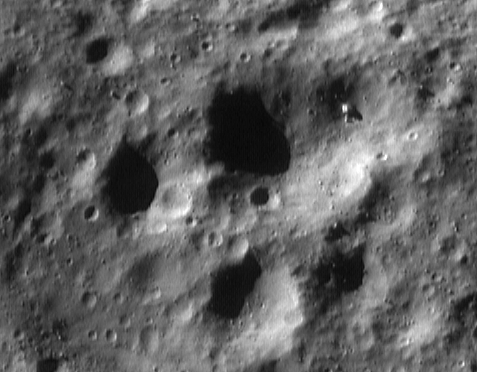

The View from Low Orbit

This image of Eros, taken from the NEAR Shoemaker spacecraft on May 1, 2000, is among the first to be returned from “low orbit.” Between May and August, the spacecraft will orbit at altitudes near 50 kilometers (31 miles) or less. This will be the prime period of activity for some of the spacecraft’s science instruments. The X-ray / gamma-ray spectrometer will build up maps of chemical abundances, while the laser rangefinder measures the shape of Eros to within meters (a few feet). At the same time the magnetometer will watch for indications of Eros’ magnetic field and the near-infrared spectrometer will map rock types.

The imager will take pictures of the entire surface of Eros that capture features as small as 4 meters (13 feet) across. This particular image, taken from an orbital altitude of 53 kilometers (33 miles), shows a scene about 1.8 kilometers (1.1 miles) across. Numerous craters and boulders as small as 8 meters (26 feet) across dot the landscape. The large, rectangular boulder at the upper right is 45 meters (148 feet) across.

Built and managed by The Johns Hopkins University Applied Physics Laboratory, Laurel, Maryland, NEAR was the first spacecraft launched in NASA’s Discovery Program of low-cost, small-scale planetary missions. See the NEAR web page at http://near.jhuapl.edu/ for more details.

Credit: NASA/JPL/JHUAPL